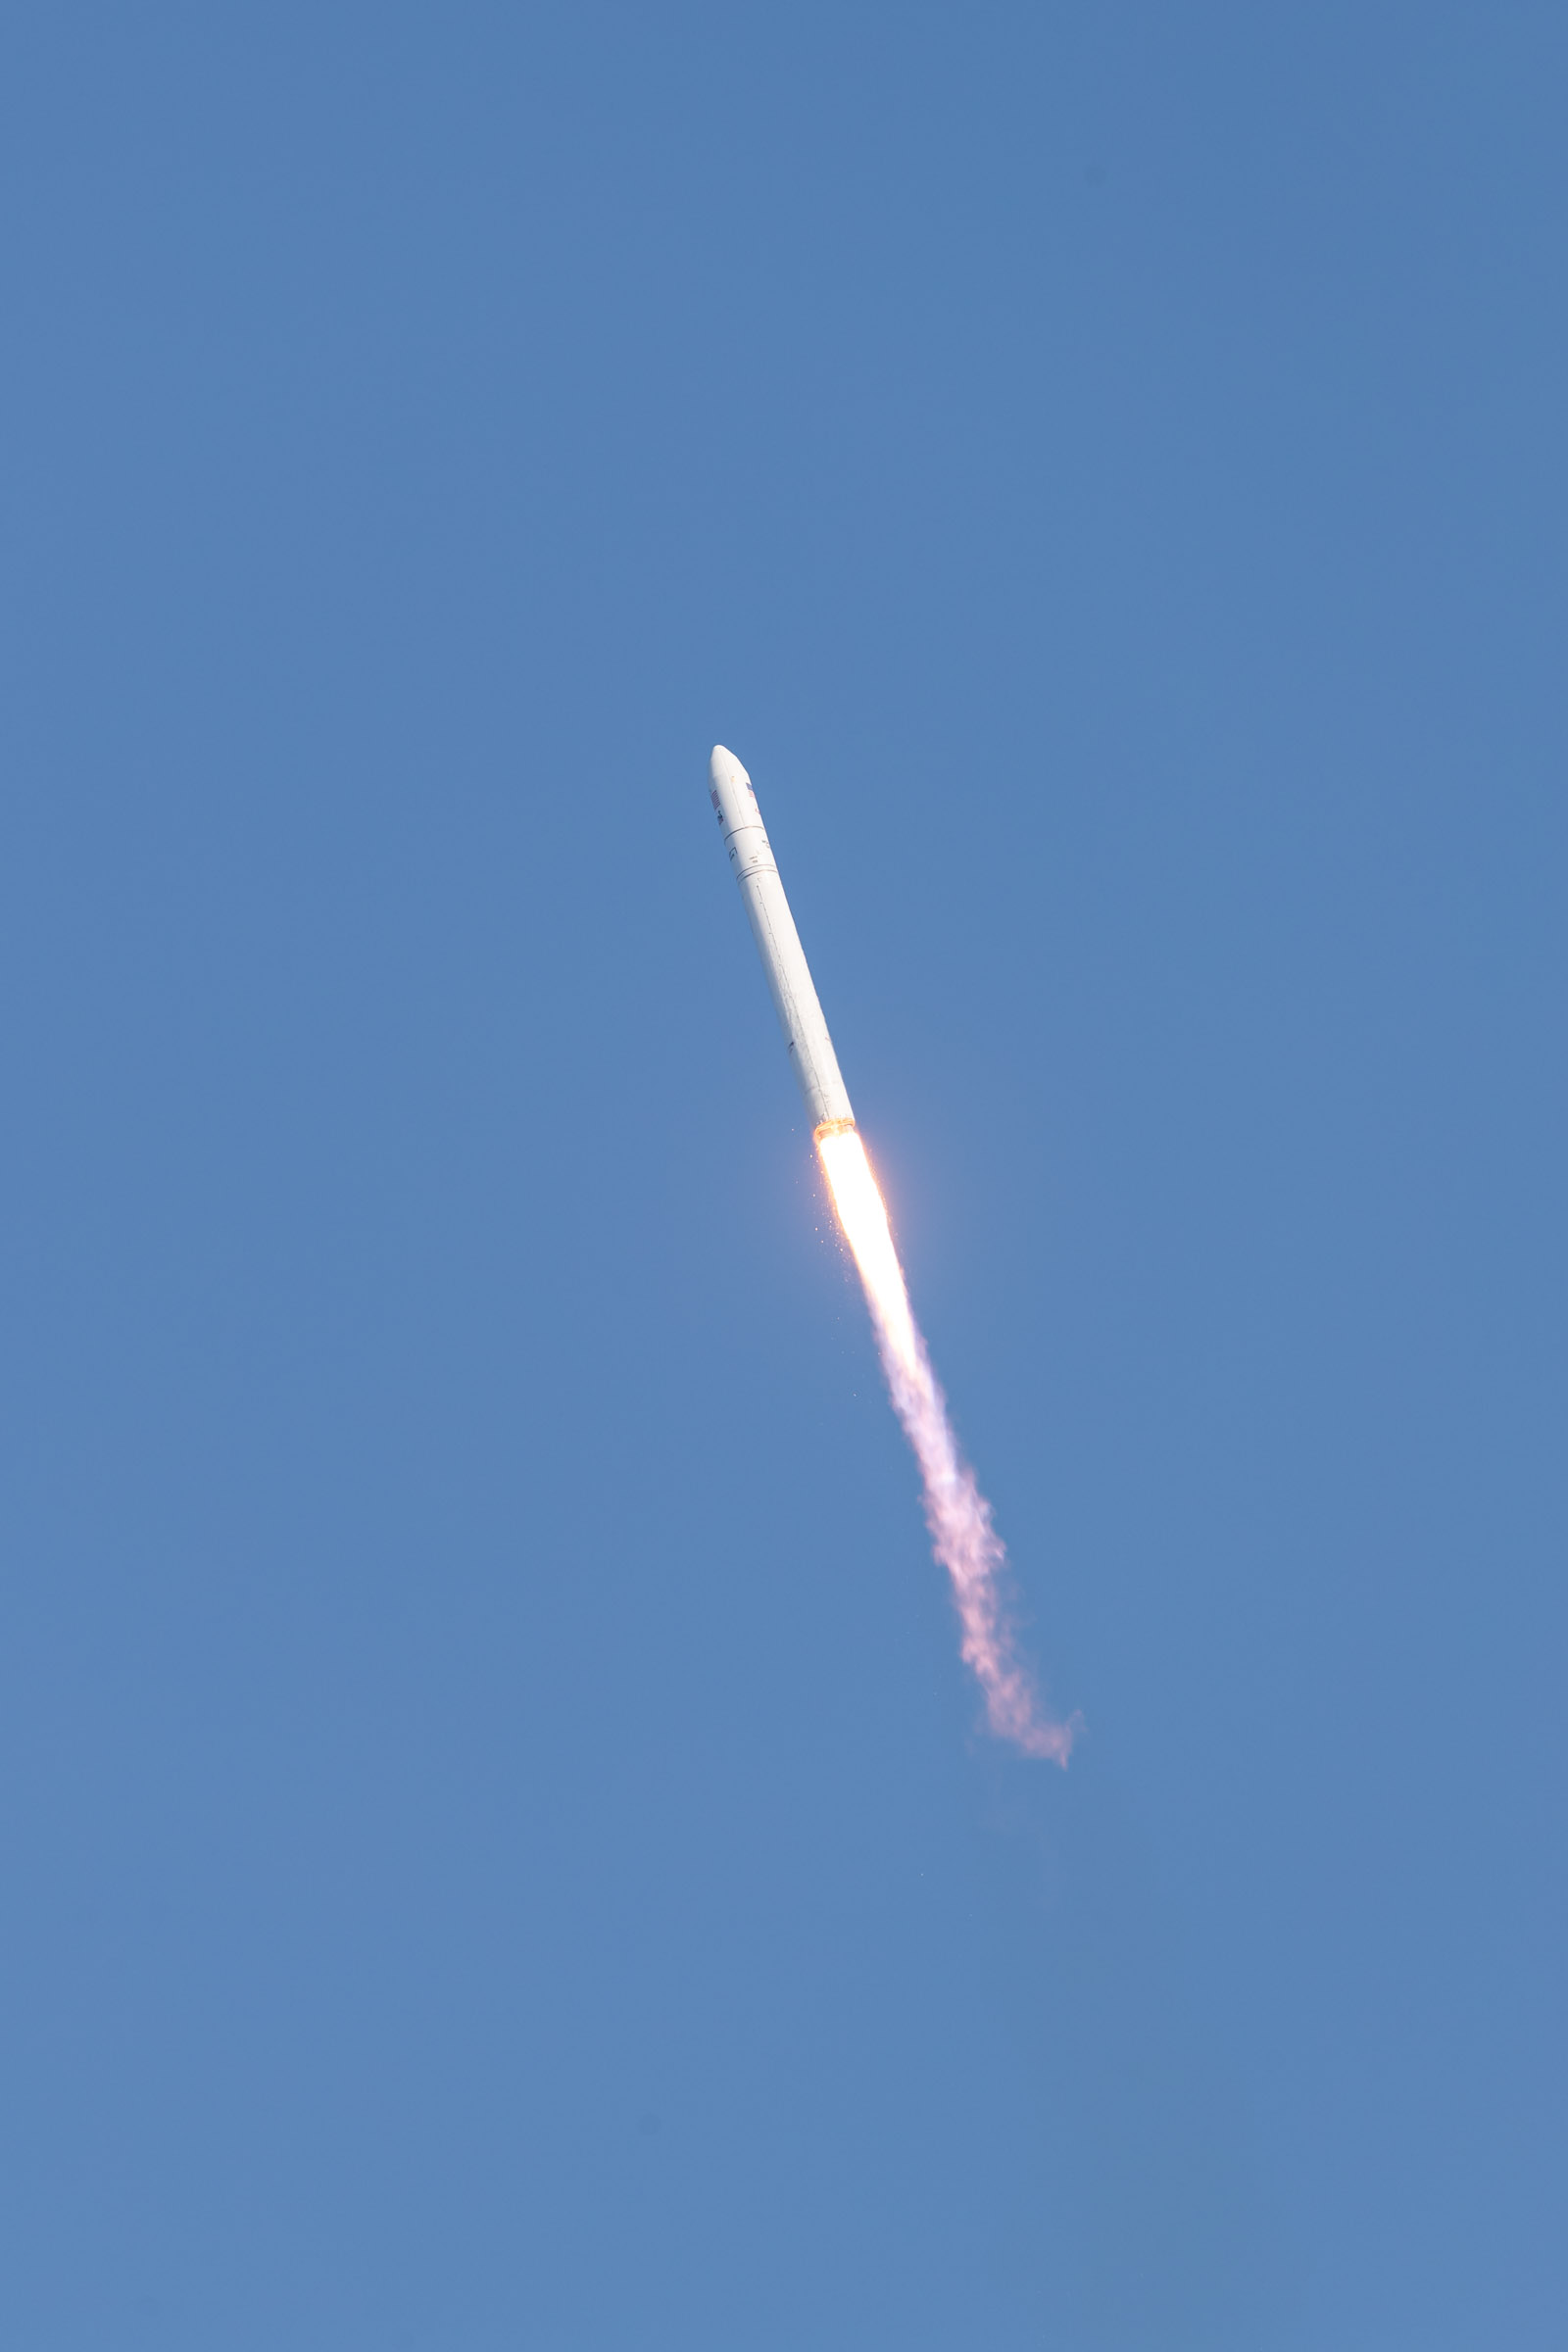

A Northrop Grumman Antares rocket, with the company’s Cygnus spacecraft onboard, launches on Tuesday, Aug. 10, 2021, from the Mid Atlantic Regional Spaceport’s Pad-0A, at NASA's Wallops Flight Facility in Virginia. Northrop Grumman's 16th contracted cargo resupply mission for NASA to the International Space Station is carrying nearly 8,200 pounds of science and research, crew supplies and vehicle hardware to the orbital laboratory and its crew.

Credit: NASA Wallops/Allison Stancil